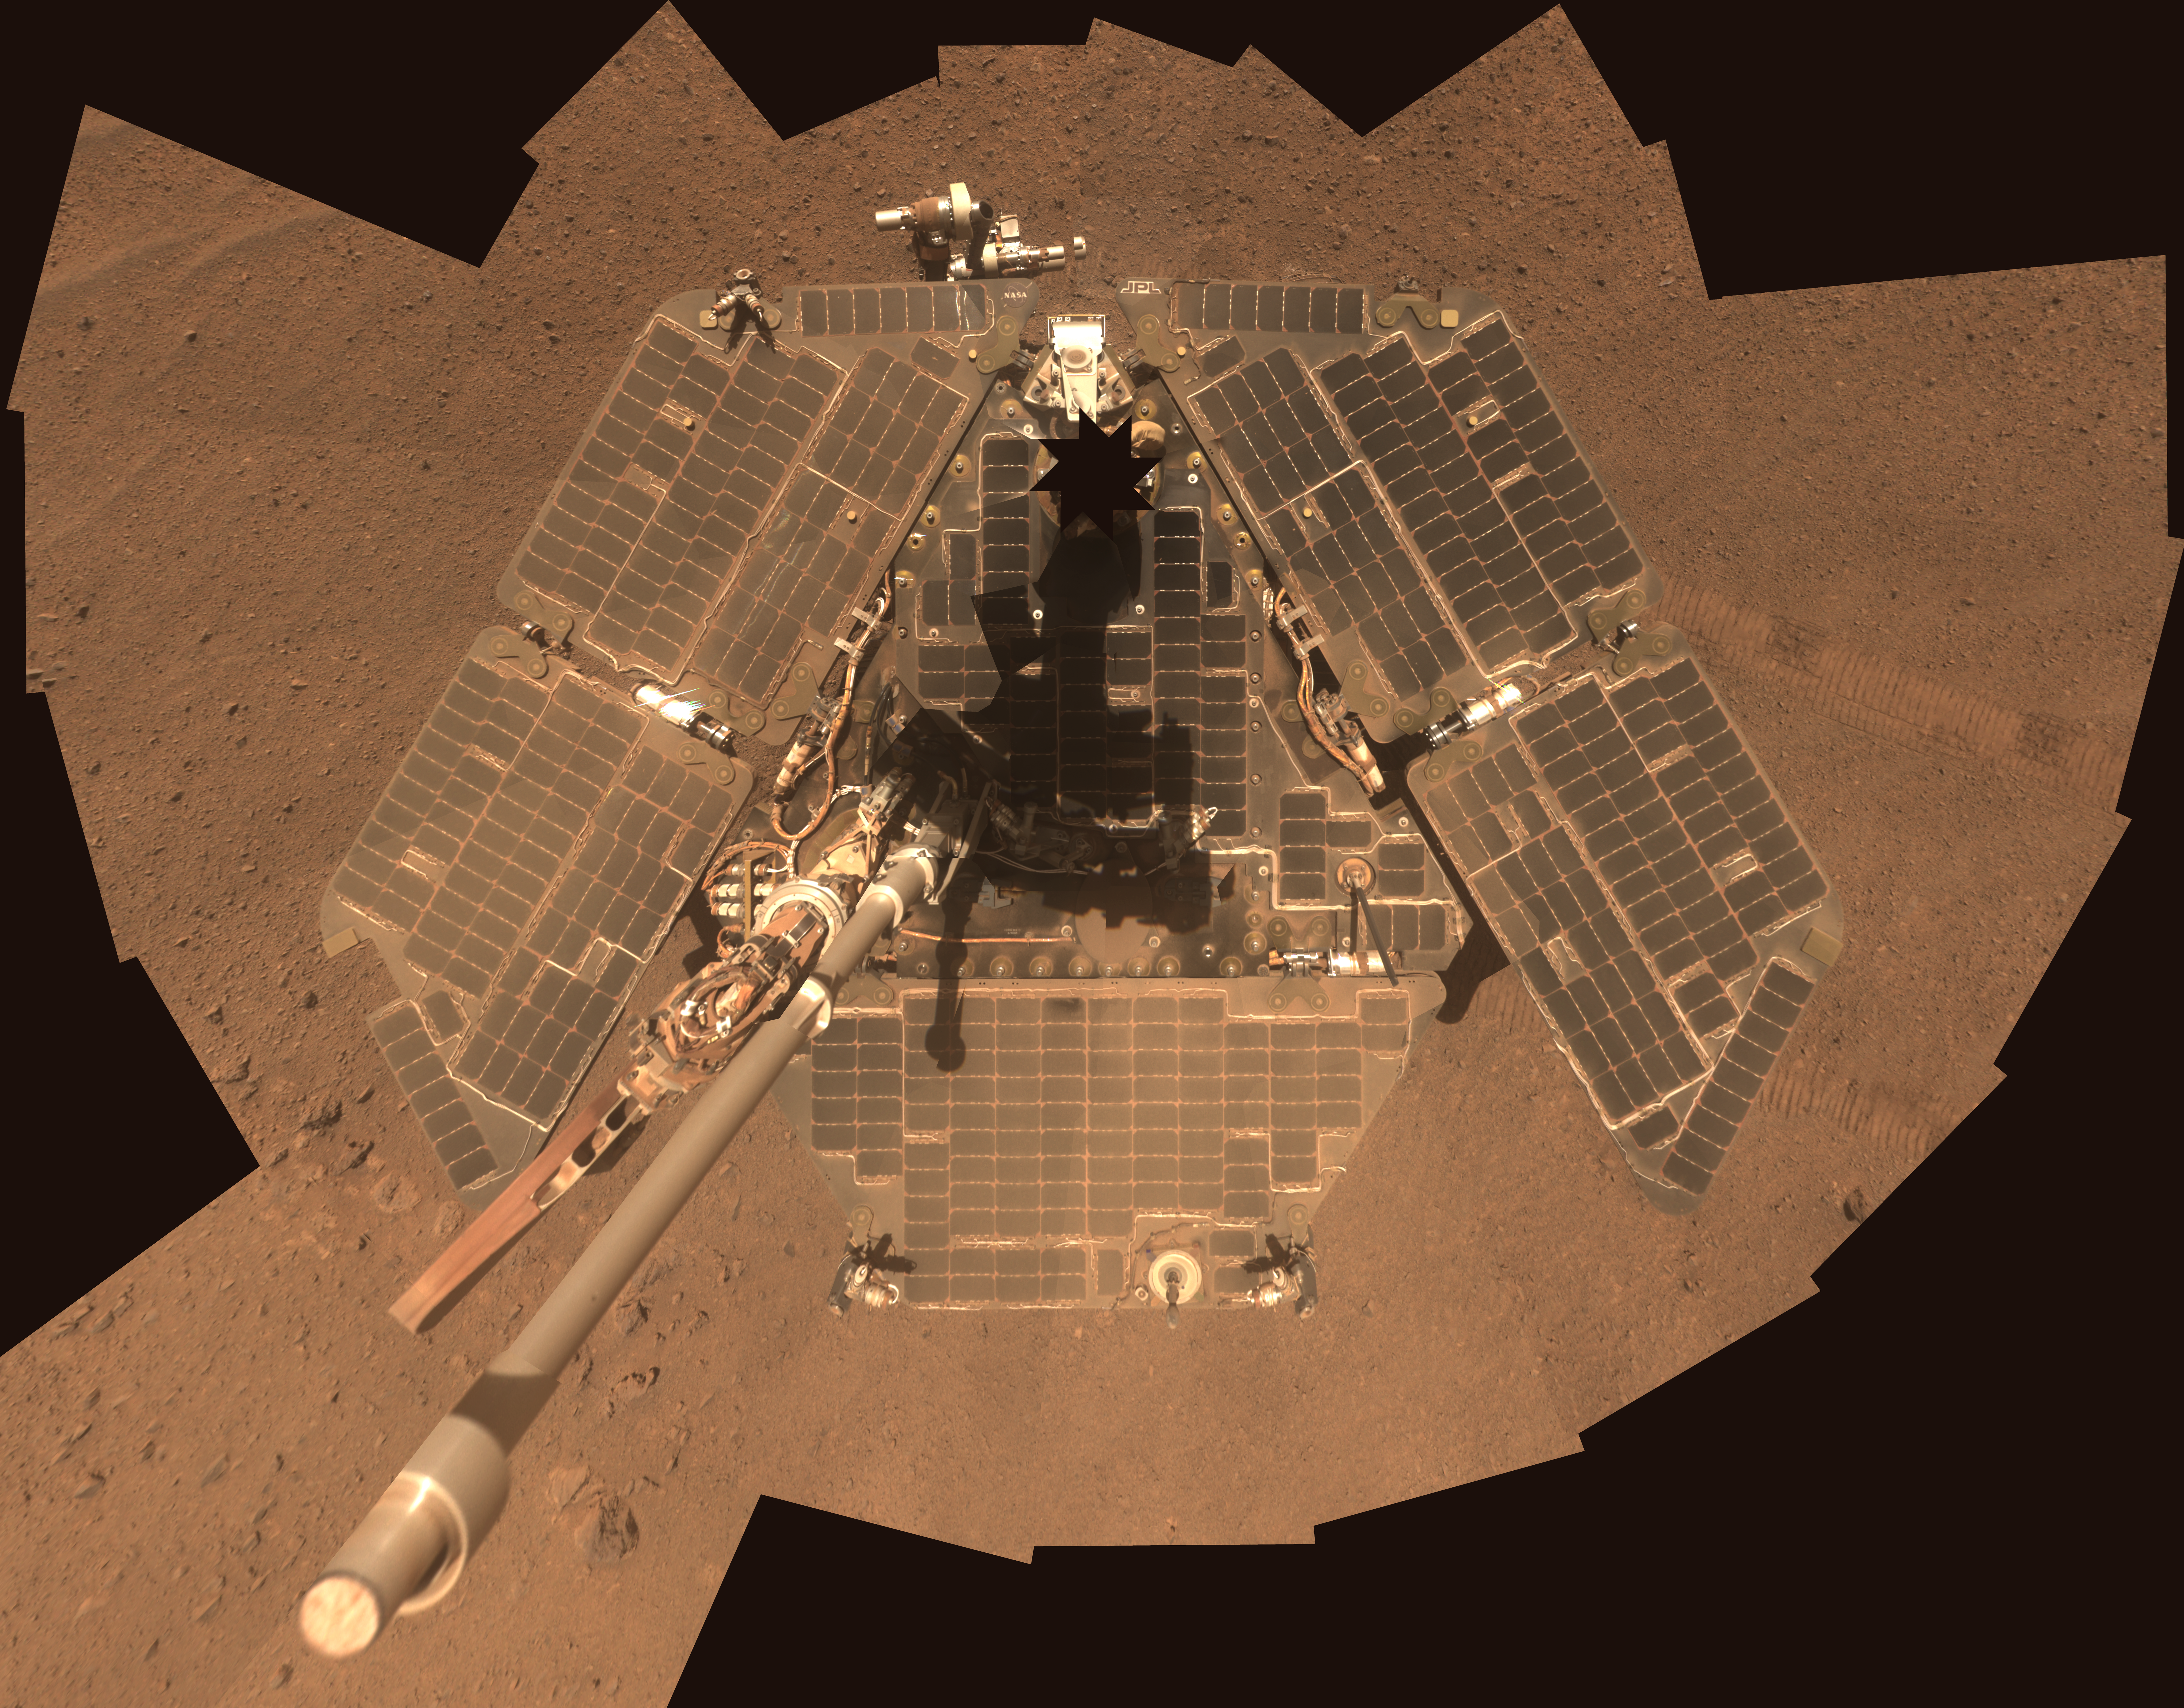

Self-Portrait by Freshly Cleaned Opportunity Mars Rover in March 2014

This self-portrait of NASA’s Mars Exploration Rover Opportunity shows effects of wind events that had cleaned much of the accumulated dust off the rover’s solar panels. It combines multiple frames taken by Opportunity’s panoramic camera (Pancam) through three different color filters from March 22 to March 24, 2014, the 3,611th through 3,613th Martian days, or sols, of Opportunity’s work on Mars.

For a comparison to what the rover looked like before a series of cleaning events in March, see a similar self-portrait taken Jan. 3 through Jan. 6, 2014, at PIA17759.

With the cleaner arrays and lengthening winter days, Opportunity’s solar arrays were generating more than 620 watt-hours per day in mid-April 2014, compared to less than 375 watt-hours per day in January 2014.

This image is presented as a vertical projection in approximately true color. The mast on which the Pancam is mounted does not appear in the image, though its shadow does.

JPL manages the Mars Exploration Rover Project for NASA’s Science Mission Directorate in Washington. For more information about Spirit and Opportunity, visit http://marsrovers.jpl.nasa.gov and http://www.nasa.gov/rovers.

Photojournal Note: Also available is the full resolution TIFF file PIA18079_lg.tif. This file may be too large to view from a browser; it can be downloaded onto your desktop by right-clicking on the previous link and viewed with image viewing software.

Credit: NASA/JPL-Caltech/Cornell Univ./Arizona State Univ.